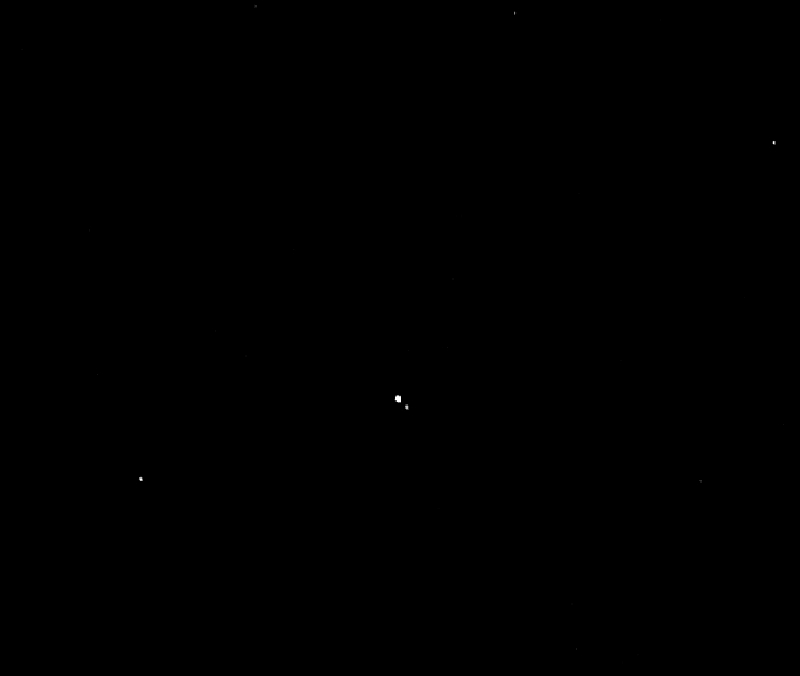

A Moon over Pluto (Animation)

This “movie” of Pluto and its largest moon, Charon, was taken by NASA’s New Horizons spacecraft as it raced toward Pluto in July 2014. Covering almost one full rotation of Charon around Pluto, the 12 images that make up the movie were taken July 19-24 with the spacecraft’s best telescopic camera — the Long Range Reconnaissance Imager (LORRI) — at distances ranging from about 267 million to 262 million miles (429 million to 422 million kilometers).

Charon is orbiting approximately 11,200 miles (about 18,000 kilometers) above Pluto’s surface. Why the slight “wobble” of each body in the images? Pluto and Charon constitute a true binary planet — a more extreme example of the Earth-moon system. Because Charon is about 1/12th as massive as Pluto — the largest moon in the solar system relative to the planet it orbits — both Pluto and Charon orbit a gravity point (called a barycenter) between the pair. The movie’s frames are centered on that point, showing the “barycentric wobble” of the system as Charon orbits.

The National Academy of Sciences cited the binary nature of Pluto-Charon when ranking this mission highly for a new start in the early 2000s. Now, New Horizons is seeing the binary system beginning to emerge in its own cameras.

In these distant images, Pluto is four LORRI pixels across, Charon just two pixels. In July 2015, during New Horizons’ closest-approach to Pluto, a single LORRI pixel will show details the size of a football field, about 100 yards across.

Credit: NASA/Johns Hopkins University Applied Physics Laboratory/Southwest Research Institute